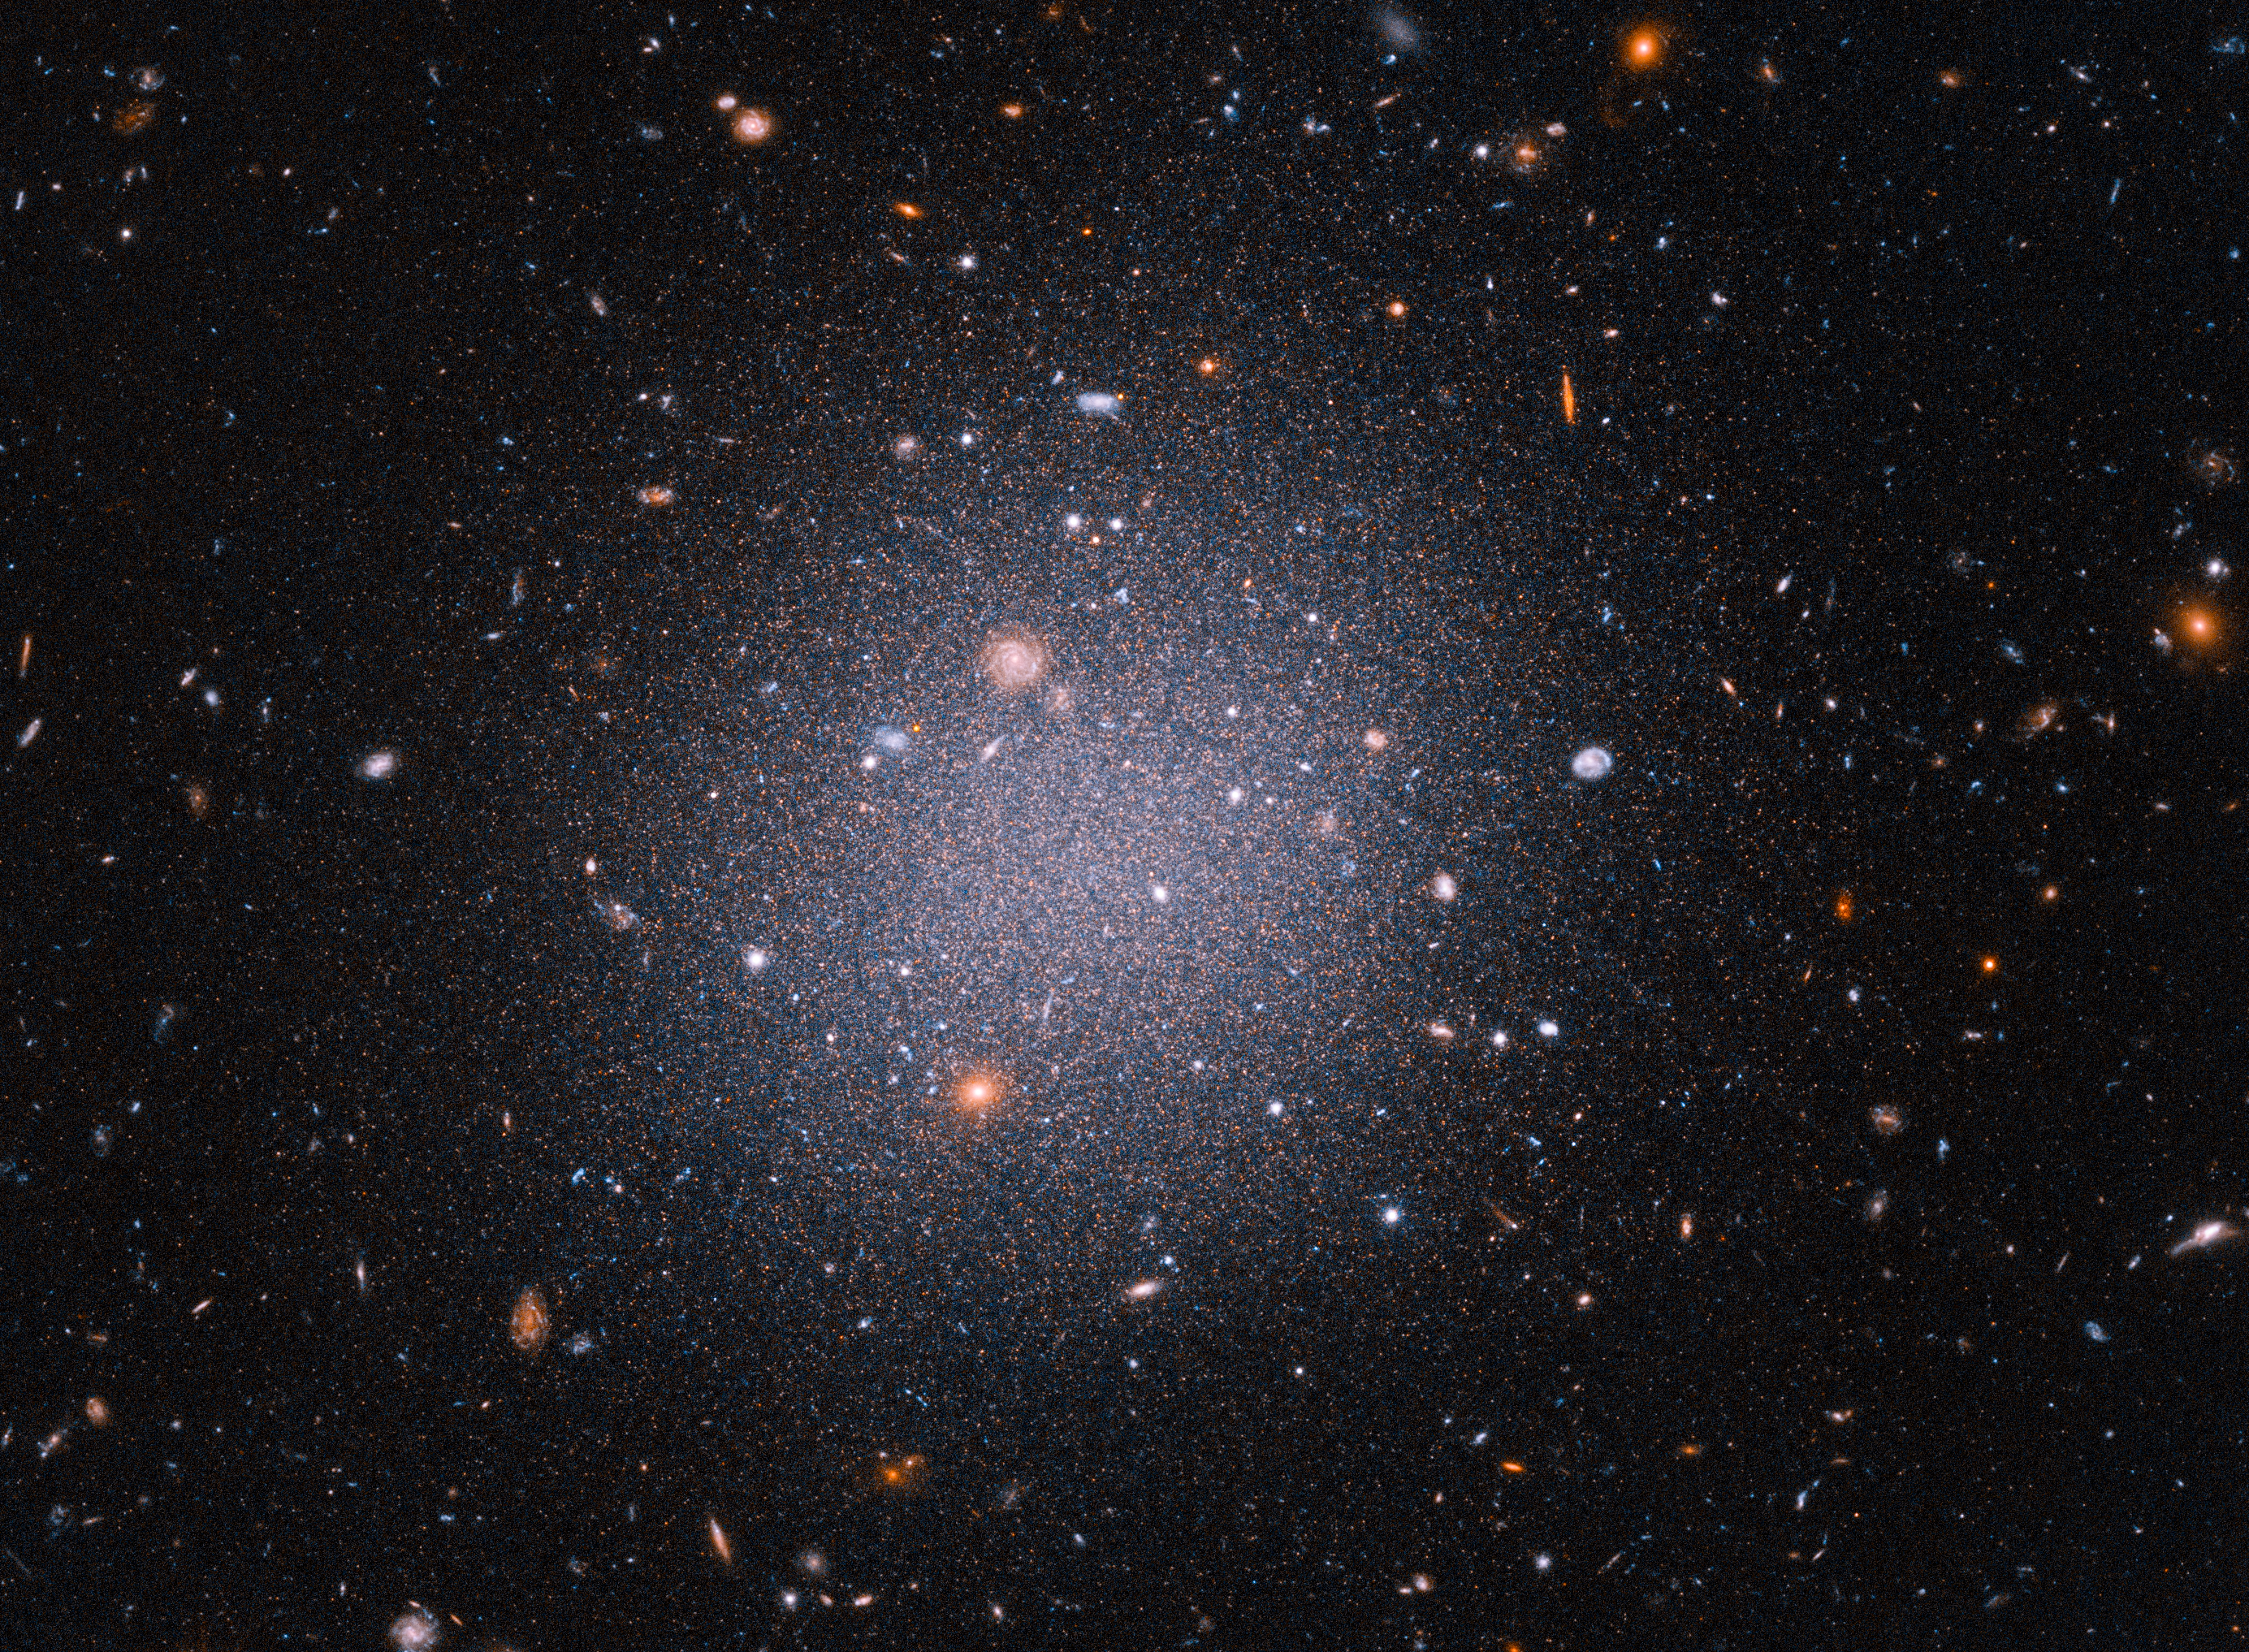

NGC1052-DF2

Hubble Captures a Ghostly Galaxy

This Hubble Space Telescope snapshot reveals an unusual "see-through" galaxy. The giant cosmic cotton ball is so diffuse and its ancient stars so spread out that distant galaxies in the background can be seen through it.

Called an ultra-diffuse galaxy, this galactic oddball is almost as wide as the Milky Way, but it contains only 1/200th the number of stars as our galaxy. The ghostly galaxy doesn't appear to have a noticeable central region, spiral arms, or a disk.

Researchers calculated a more accurate distance to the galaxy, named NGC 1052-DF2, or DF2, by using Hubble to observe about 5,400 aging red giant stars. Red giant stars all reach the same peak brightness, so they are reliable yardsticks to measure distances to galaxies.

The research team estimates that DF2 is 72 million light-years from Earth. They say the distance measurement solidifies their claim that DF2 lacks dark matter, the invisible glue that makes up the bulk of the universe's contents. The galaxy contains at most 1/400th the amount of dark matter that the astronomers had expected.

The observations were taken between December 2020 and March 2021 with Hubble's Advanced Camera for Surveys.

Credit: NASA, ESA, STScI, Zili Shen (Yale), Pieter van Dokkum (Yale), Shany Danieli (IAS); Image Processing: Alyssa Pagan (STScI)